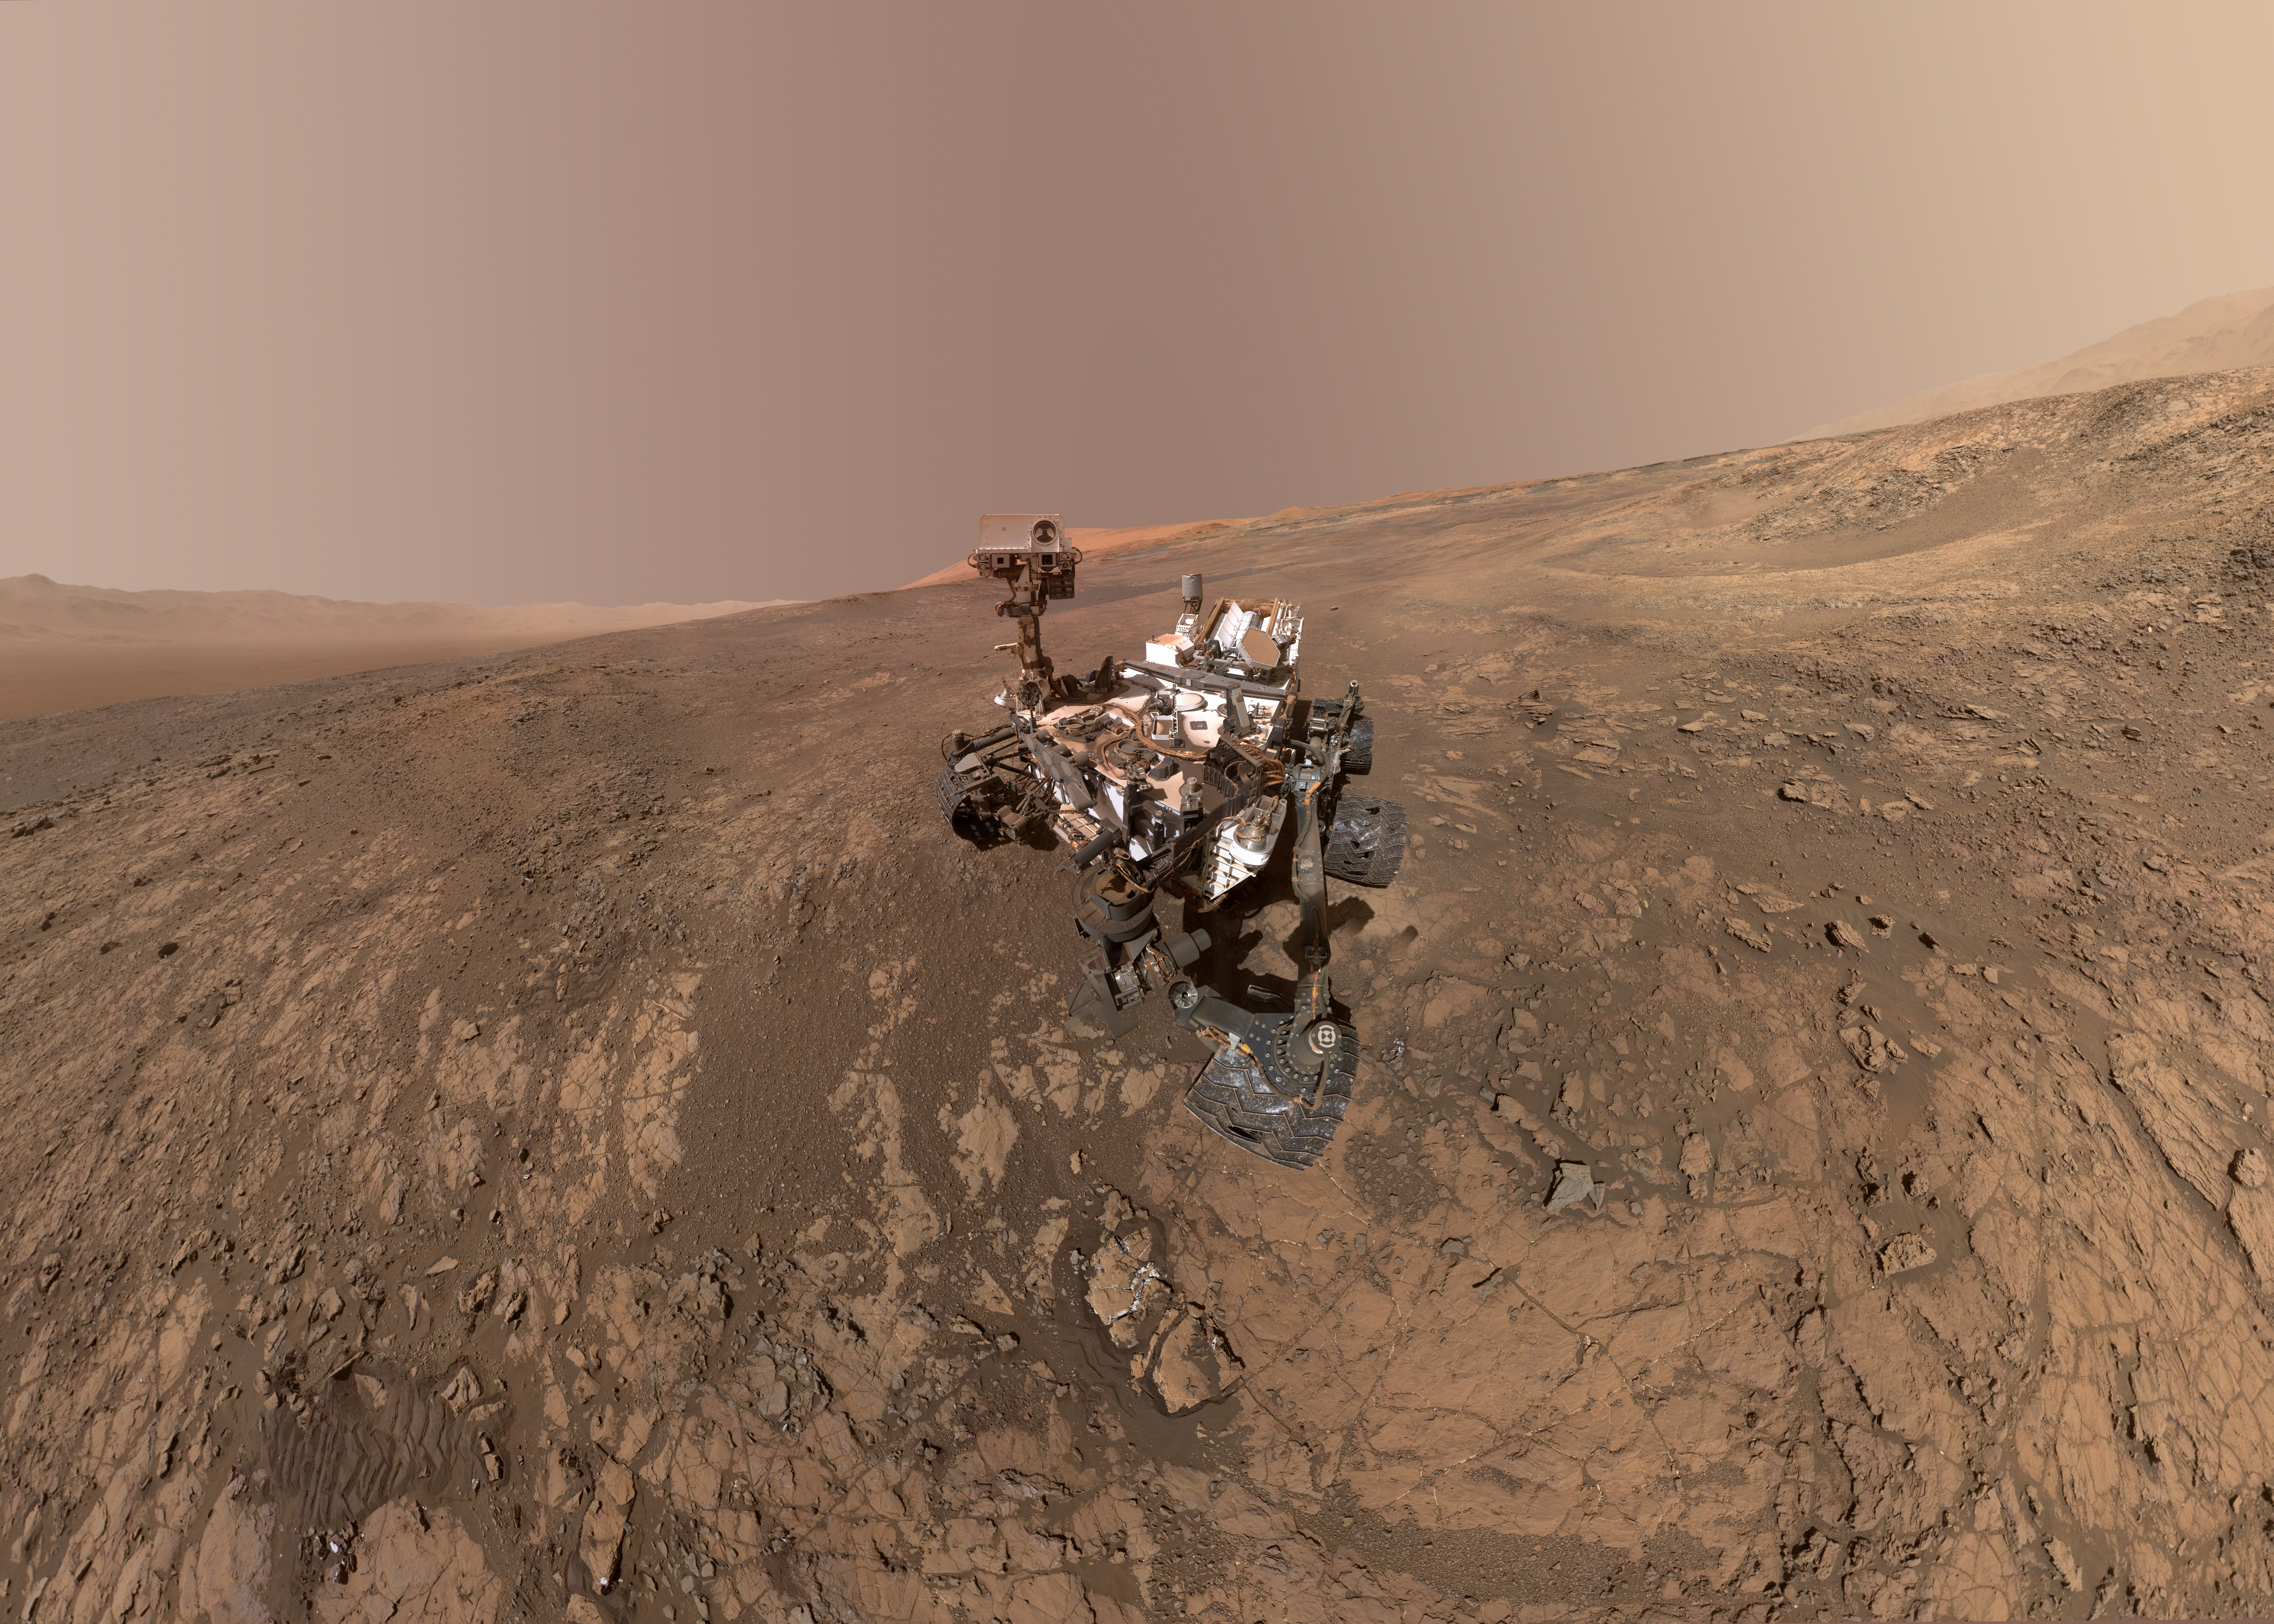

Mount Sharp ‘Photobombs’ Curiosity

This self-portrait of NASA’s Curiosity Mars rover shows the vehicle on Vera Rubin Ridge, which it’s been investigating for the past several months. Directly behind the rover is the start of a clay-rich slope scientists are eager to begin exploring. In the coming week, Curiosity will begin to climb this slope. North is on the left and west is on the right, with Gale Crater’s rim on the horizon of both edges.

Poking up just behind Curiosity’s mast is Mount Sharp, photobombing the robot’s selfie. Curiosity landed on Mars five years ago with the intention of studying lower Mount Sharp, where it will remain for all of its time on Mars. The mountain’s base provides access to layers formed over millions of years. These layers formed in the presence of water — likely due to a lake or lakes that sat at the bottom of the mountain, which sits inside Gale Crater.

This mosaic was assembled from dozens of images taken by Curiosity’s Mars Hands Lens Imager (MAHLI). They were all taken on Jan. 23, 2018, during Sol 1943.

The view does not include the rover’s arm nor the MAHLI camera itself, except in the miniature scene reflected upside down in the parabolic mirror at the top of the mast. That mirror is part of Curiosity’s Chemistry and Camera (ChemCam) instrument. MAHLI appears in the center of the mirror.

Wrist motions and turret rotations on the arm allowed MAHLI to acquire the mosaic’s component images. The arm was positioned out of the shot in the images, or portions of images, that were used in this mosaic. This process was used previously in acquiring and assembling Curiosity self-portraits taken at other sample-collection sites, including “Rocknest” (PIA16488), “Windjana” (PIA18390), “Buckskin” (PIA19808) and “Gobabeb” (PIA20316).

MAHLI was built by Malin Space Science Systems, San Diego. NASA’s Jet Propulsion Laboratory, a division of the California Institute of Technology in Pasadena, manages the Mars Science Laboratory Project for the NASA Science Mission Directorate, Washington. JPL designed and built the project’s Curiosity rover.

Additional information about Curiosity is online at http://www.nasa.gov/msl and http://mars.jpl.nasa.gov/msl/.

Photojournal Note: Also available is the full resolution TIFF file PIA22207_full.tif. This file may be too large to view from a browser; it can be downloaded onto your desktop by right-clicking on the previous link and viewed with image viewing software.

Credit: NASA/JPL-Caltech/MSSS